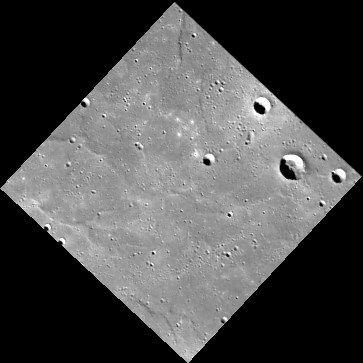

New Territory

This image is remarkable for several reasons. First, it was obtained on the first day that the MESSENGER Wide-Angle Camera was operated following the spacecraft’s entry into orbit around Mercury. Second, it shows a portion of the surface that has never before been seen by spacecraft (neither by Mariner 10 nor MESSENGER during any of its three flybys). The area of the surface in the image is northeast of Hokusai, a prominent rayed impact crater that was detected in Earth-based radar images before it was imaged by MESSENGER during the second flyby. This image was binned on the spacecraft from its original 1024 x 1024 pixel size to 256 x 256. This type of image compression helps to reduce the amount of data that must be downlinked across interplanetary space from MESSENGER to the Deep Space Network on Earth. The image here has been placed into a map projection with north to the top.

On March 17, 2011 (March 18, 2011, UTC), MESSENGER became the first spacecraft ever to orbit the planet Mercury. The mission is currently in its commissioning phase, during which spacecraft and instrument performance are verified through a series of specially designed checkout activities. In the course of the one-year primary mission, the spacecraft’s seven scientific instruments and radio science investigation will unravel the history and evolution of the Solar System’s innermost planet. Visit the Why Mercury? section of this website to learn more about the science questions that the MESSENGER mission has set out to answer.

Date acquired: March 29, 2011
Image Mission Elapsed Time (MET): 209895604
Image ID: 65304
Instrument: Wide Angle Camera (WAC) of the Mercury Dual Imaging System (MDIS)
WAC filter: 7 (748 nanometers)
Center Latitude: 64.5°
Center Longitude: 35.6° E
Resolution: 576 meters/pixel
Scale: The horizontal width of the scene is about 200 kilometers (125 miles)

These images are from MESSENGER, a NASA Discovery mission to conduct the first orbital study of the innermost planet, Mercury. For information regarding the use of images, see the MESSENGER image use policy.

Credit: NASA/Johns Hopkins University Applied Physics Laboratory/Carnegie Institution of Washington